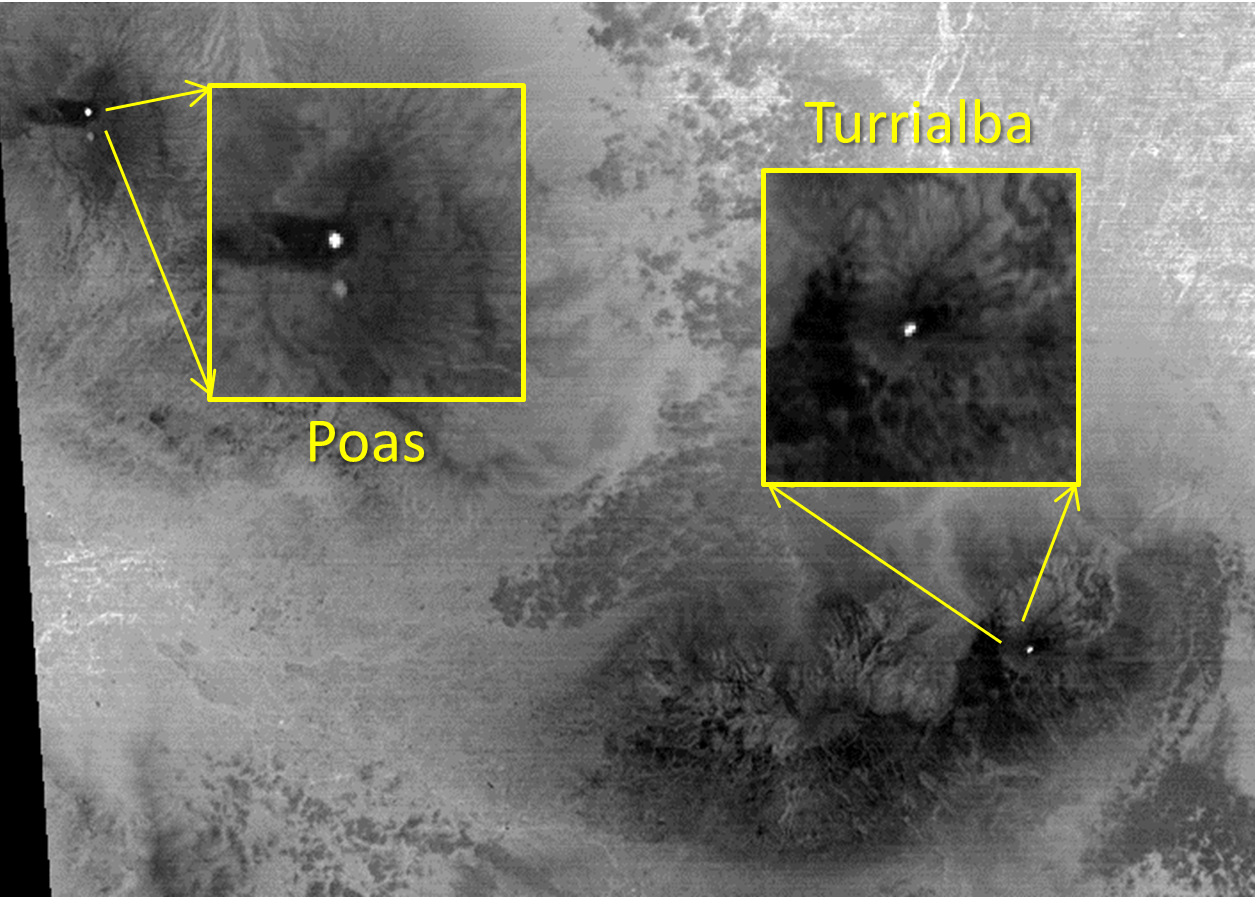

Costa Rica’s Turrialba Volcano, Continued Activity seen by NASA Spacecraft

The March eruption of Turrialba Volcano in Costa Rica caught everyone by surprise. Activity had greatly diminished when the Advanced Spaceborne Thermal Emission and Reflection Radiometer (ASTER) instrument on NASA’s Terra spacecraft acquired this nighttime thermal infrared image on April 2, 2015. The hot summit crater appears in white, indicating continued volcanic unrest. To the west, Poas Volcano’s hot crater lake also appears white, though its temperature is considerably less than Turrialba’s crater. The large image covers an area of 28 by 39 miles (45 by 63 kilometers); the insets 2 by 2 miles (3.1 by 3.1 kilometers). The image is centered at 10.1 degrees north, 84 degrees west.

With its 14 spectral bands from the visible to the thermal infrared wavelength region and its high spatial resolution of 15 to 90 meters (about 50 to 300 feet), ASTER images Earth to map and monitor the changing surface of our planet. ASTER is one of five Earth-observing instruments launched Dec. 18, 1999, on Terra. The instrument was built by Japan’s Ministry of Economy, Trade and Industry. A joint U.S./Japan science team is responsible for validation and calibration of the instrument and data products.

The broad spectral coverage and high spectral resolution of ASTER provides scientists in numerous disciplines with critical information for surface mapping and monitoring of dynamic conditions and temporal change. Example applications are: monitoring glacial advances and retreats; monitoring potentially active volcanoes; identifying crop stress; determining cloud morphology and physical properties; wetlands evaluation; thermal pollution monitoring; coral reef degradation; surface temperature mapping of soils and geology; and measuring surface heat balance.

The U.S. science team is located at NASA’s Jet Propulsion Laboratory, Pasadena, Calif. The Terra mission is part of NASA’s Science Mission Directorate, Washington, D.C.

Credit: NASA/GSFC/METI/ERSDAC/JAROS, and U.S./Japan ASTER Science Team